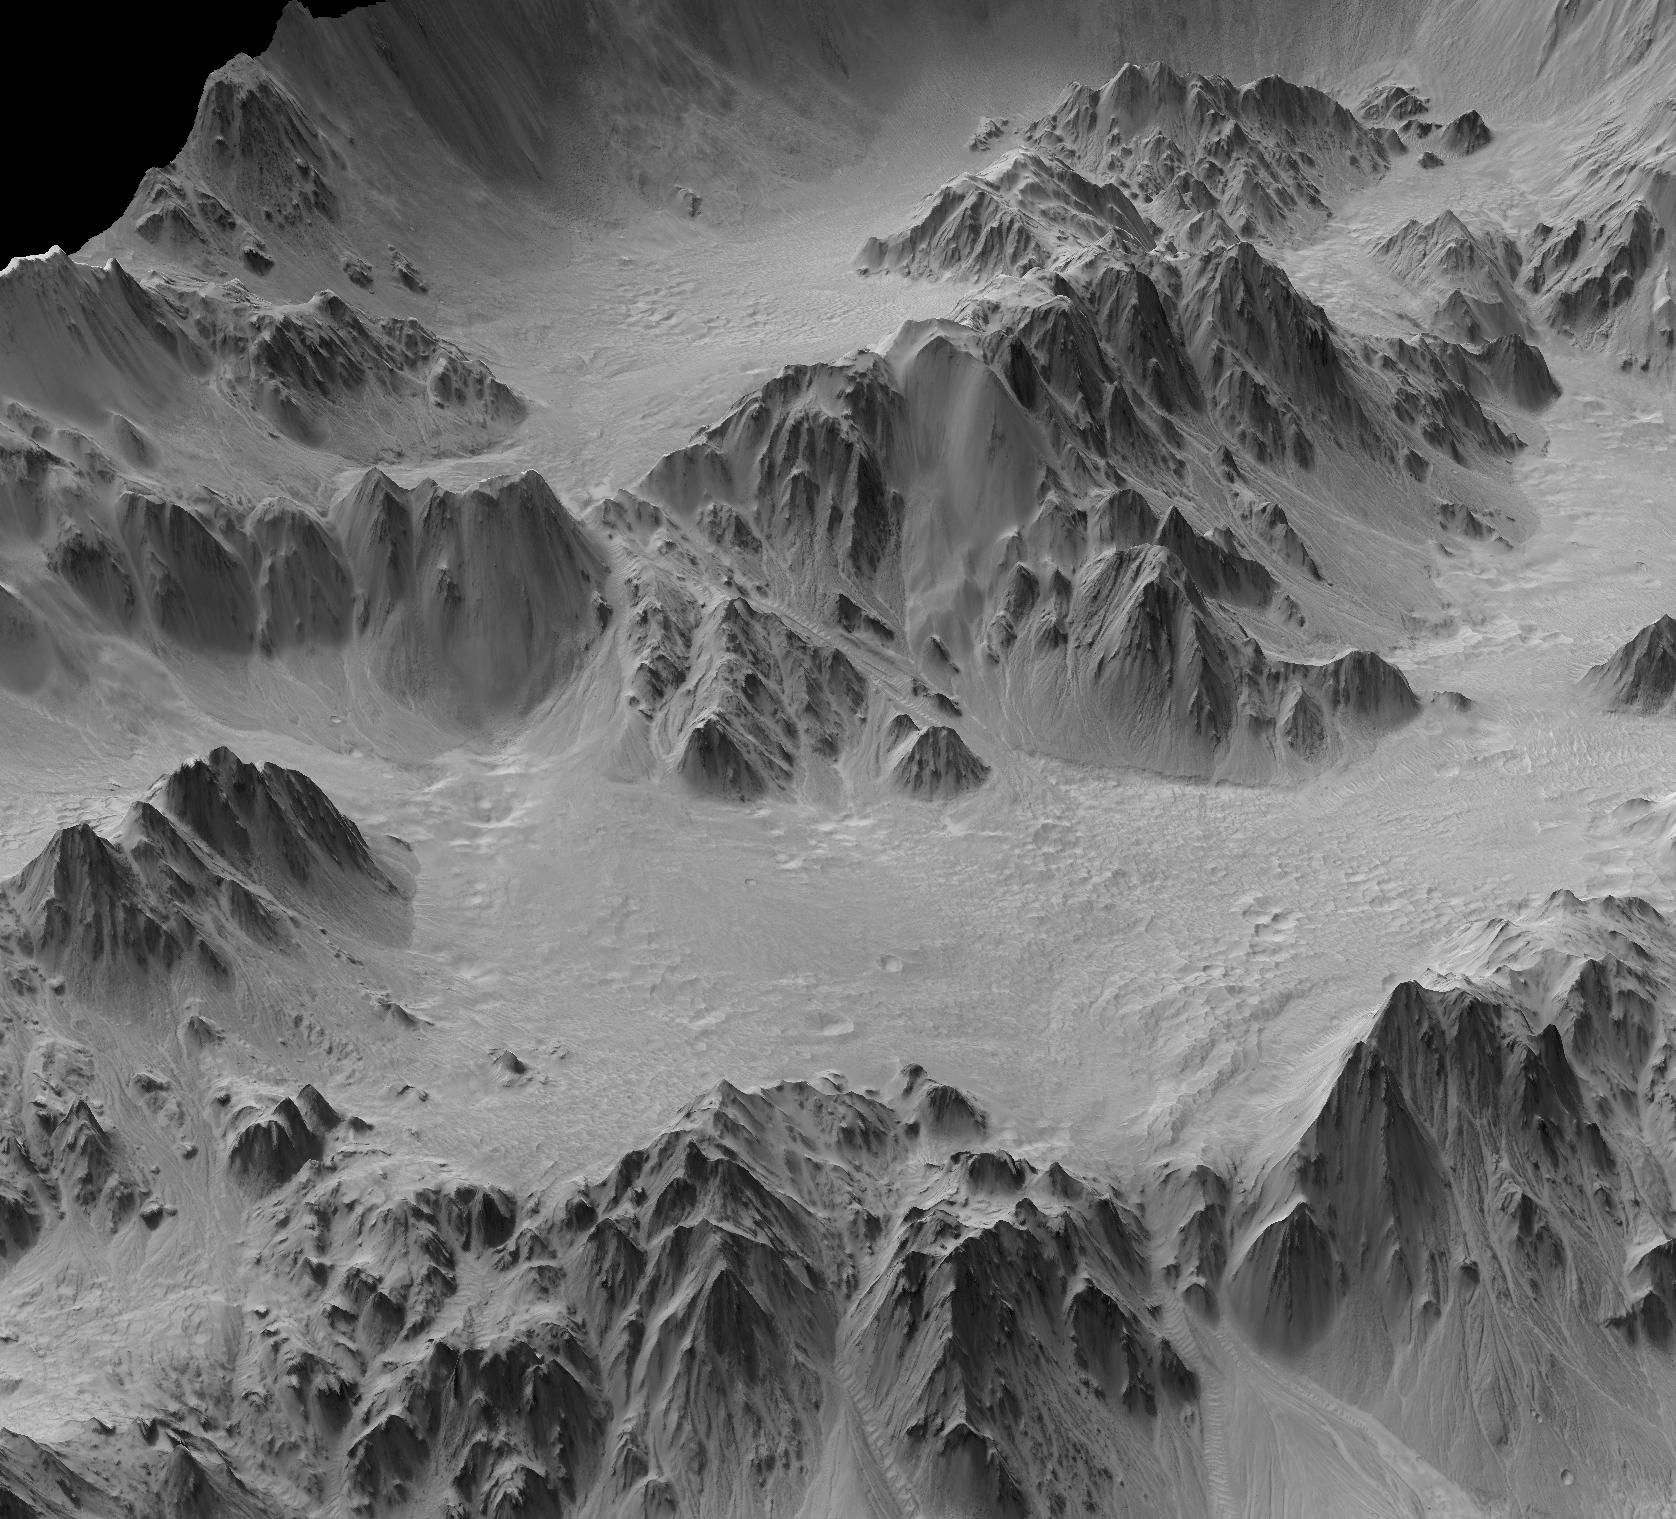

Terrain Model of Mars’ Mojave Crater

A digital terrain model generated from a stereo pair of images provides this synthesized, oblique view of a portion of the wall terraces of Mojave Crater in the Xanthe Terra region of Mars. This view, in which the vertical dimension is exaggerated three-fold compared with horizontal dimensions, shows the ponding of material backed up behind massive wall-terrace blocks of bedrock. Hundreds of impact craters on Mars have similarly ponded features with pitted surfaces. These “pitted ponds” are thought to result when material melted by the crater-causing impacts is captured behind the wall terraces.

Mojave Crater is approximately 60 kilometers (37 miles) in diameter, centered at 327.0 degrees east longitude, 7.5 degrees north latitude. The portion of its northwestern edge shown here spans about 3.5 kilometers (about 2.5 miles) in width halfway between the bottom and top of the image. The view is toward the north.

Mojave is one of the freshest large craters on Mars. A survey of its features indicates very few overprinting craters on them, and an analysis of that infrequency suggests the crater may be as young as about 10 million years, very young for a crater of this size. The depth of the crater — about 2.6 kilometers (1.6 miles) — also demonstrates that Mojave has experienced little infilling or erosion.

Mojave gives us a glimpse of what a very large complex crater looks like on Mars. In a sense, it is a “Rosetta Stone” of craters, given that it’s so fresh and most others — especially this size — have been affected by erosion, sedimentary infilling and overprinting by other geologic processes. Such fresh craters give insight into the impact process: ejecta, melt-generation, deposition, etc.

Mojave’s fans and channels, as seen in the main image and Figure 1 are most intriguing. They hint that impacts such as Mojave’s may have unleashed water or water-ice from the subsurface to flow across the surface and, perhaps, condense as rain or snow for a brief period of Martian time. This further suggests that early climate on Mars could have been heavily influenced by the intense bombardment about 3.9 billion years ago when impacts creating craters Mojave’s size and far larger were more common.

The digital terrain model yielding this view combines data from a pair of images taken by the High Resolution Imaging Science Experiment (HiRISE) camera on NASA’s Mars Reconnaissance Orbiter. The model provides detailed topographical information for an area covering portions of the crater’s northwestern wall terraces, rim and ejecta blanket. Such digital terrain models are superior to standard stereo images viewed with blue-red glasses, which show only relative changes in elevation instead of absolute numerical data. Digital terrain models can be used for rendering perspective views from any angle or even fly-by movies. More importantly, they can be used for detailed quantitative analysis, such as profiles, slopes, morphometry, numeric modeling, etc.

Figures 2 and 3 show the whole area included in this model — about 5 kilometers (3 miles) wide and four times that in length. Figure 2 is viewed from the southeast and highlights the crater interior. Figure 3 is viewed from the northwest and highlights the crater rim and ejecta blanket. The HiRISE observations used for generating this digital terrain model are PSP_001481_1875, taken on Nov. 19, 2006, and PSP_002167_1880, taken on Jan. 12, 2007. Figure 4 shows how the imaged area fits into a larger view of Mojave Crater. Other image products from these HiRISE observations are available at http://hirise.lpl.arizona.edu/PSP_001481_1875, http://hirise.lpl.arizona.edu/PSP_002167_1880 and a digital terrain model page at http://www.uahirise.org/dtm/dtm.php?ID=PSP_001481_1875.

The University of Arizona, Tucson, operates the HiRISE camera, which was built by Ball Aerospace & Technologies Corp., Boulder, Colo. NASA’s Jet Propulsion Laboratory, a division of the California Institute of Technology, Pasadena, manages the Mars Reconnaissance Orbiter for the NASA Science Mission Directorate, Washington. Lockheed Martin Space Systems, Denver, is the prime contractor for the project and built the spacecraft.

Credit: NASA/JPL-Caltech/University of Arizona